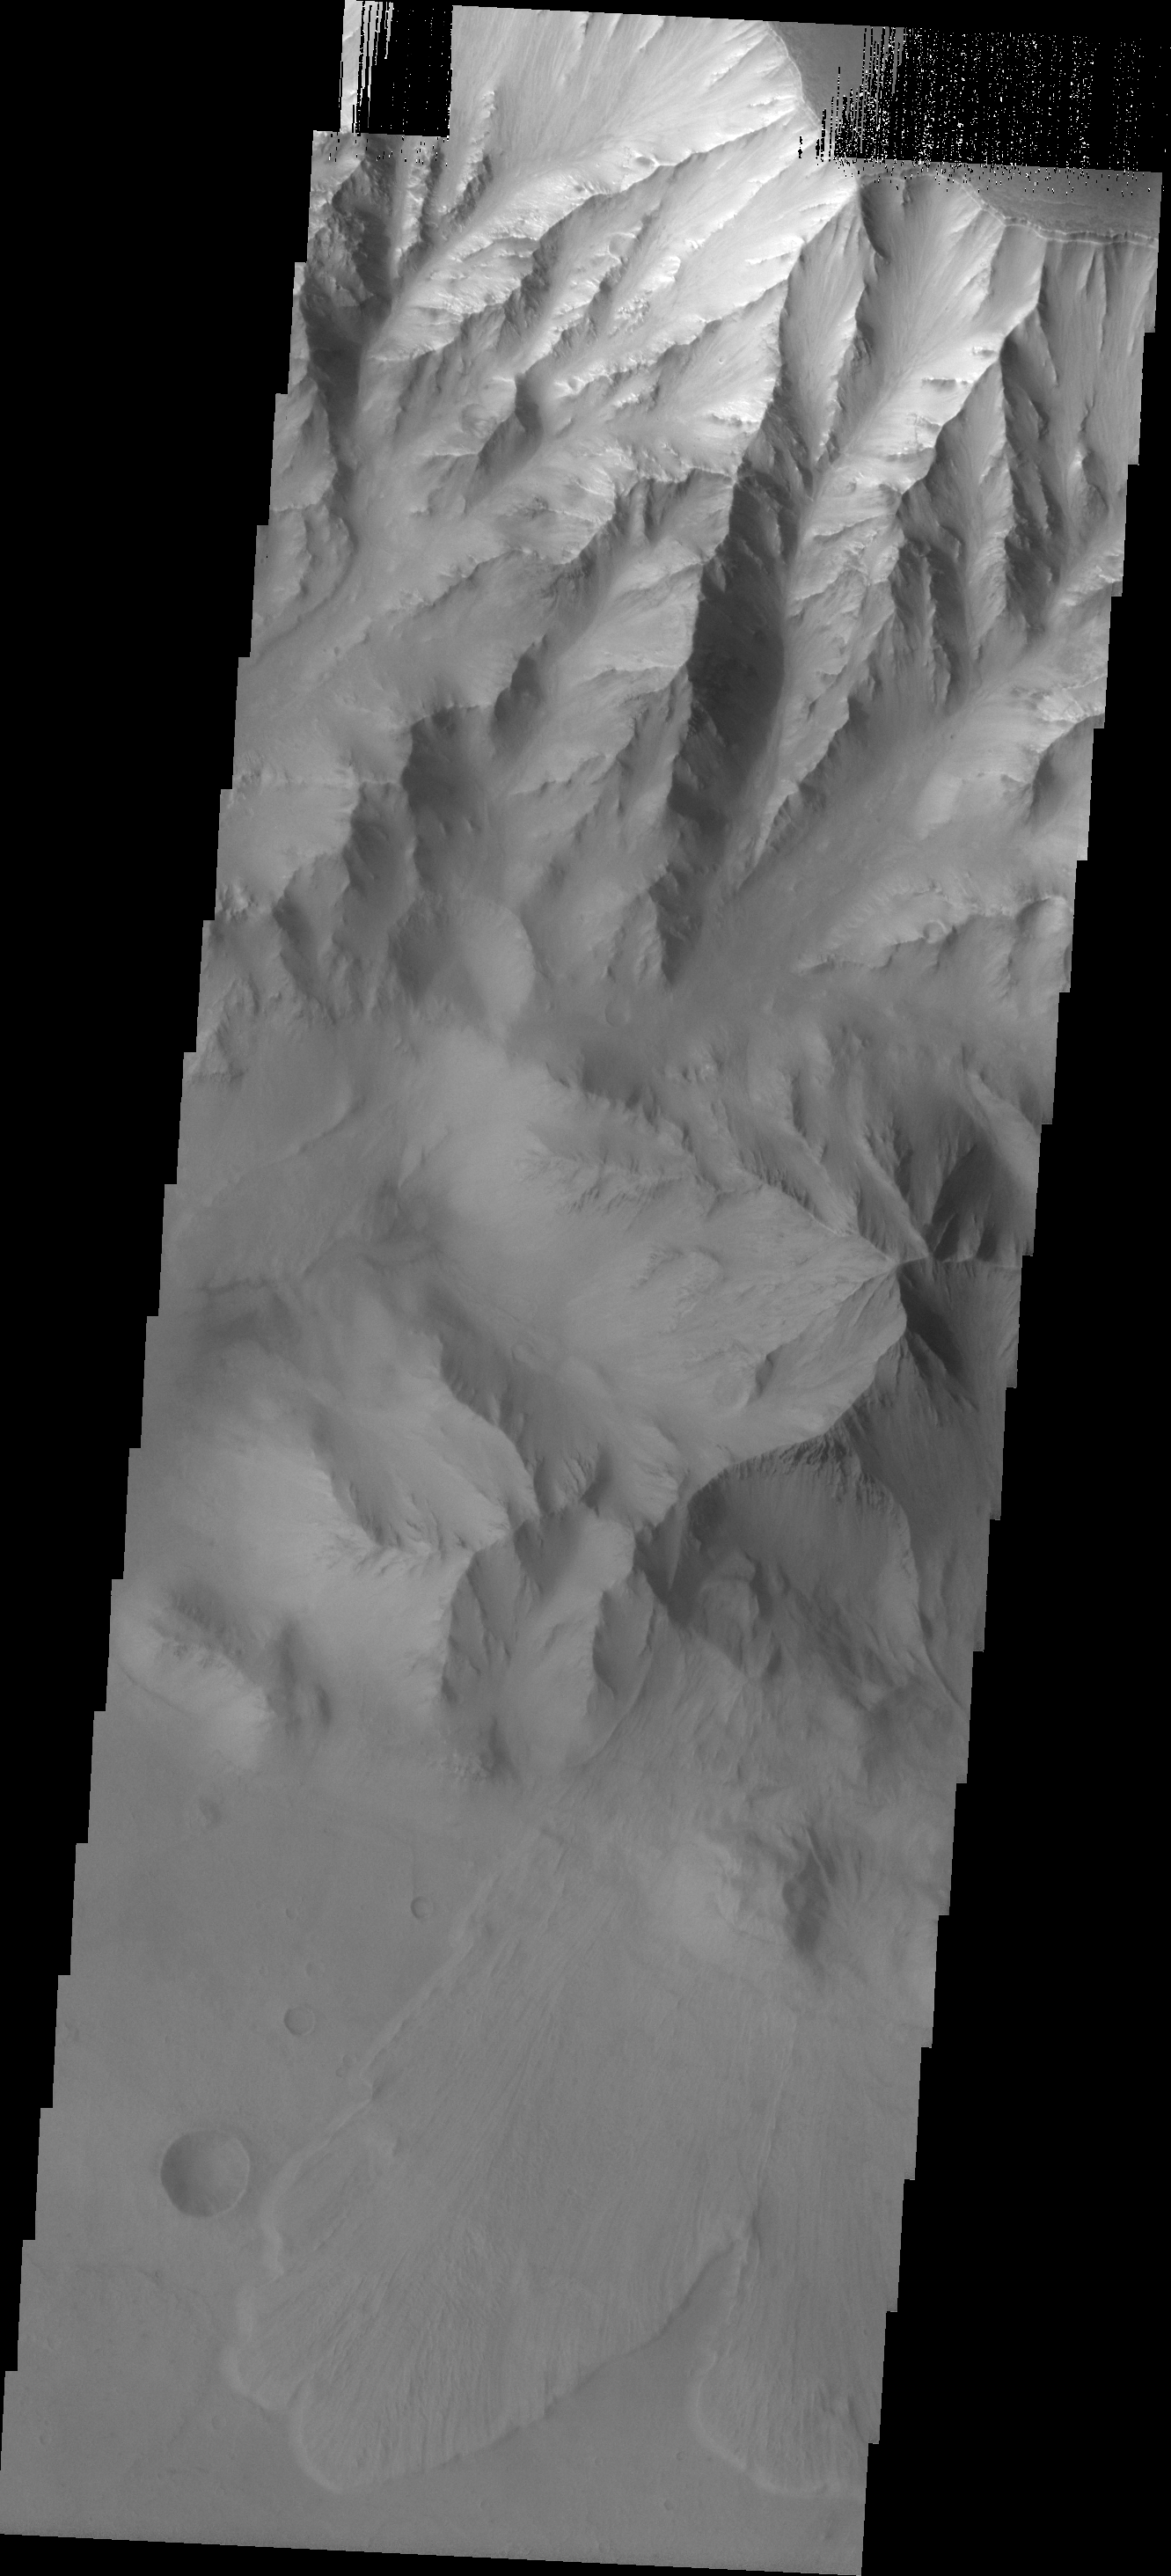

Coprates Chasma

A landslide is located at the bottom of this image of Coprates Chasma.

Image information: VIS instrument. Latitude -13.0N, Longitude 299.6E. 18 meter/pixel resolution.

Please see the THEMIS Data Citation Note for details on crediting THEMIS images.

Note: this THEMIS visual image has not been radiometrically nor geometrically calibrated for this preliminary release. An empirical correction has been performed to remove instrumental effects. A linear shift has been applied in the cross-track and down-track direction to approximate spacecraft and planetary motion. Fully calibrated and geometrically projected images will be released through the Planetary Data System in accordance with Project policies at a later time.

NASA’s Jet Propulsion Laboratory manages the 2001 Mars Odyssey mission for NASA’s Office of Space Science, Washington, D.C. The Thermal Emission Imaging System (THEMIS) was developed by Arizona State University, Tempe, in collaboration with Raytheon Santa Barbara Remote Sensing. The THEMIS investigation is led by Dr. Philip Christensen at Arizona State University. Lockheed Martin Astronautics, Denver, is the prime contractor for the Odyssey project, and developed and built the orbiter. Mission operations are conducted jointly from Lockheed Martin and from JPL, a division of the California Institute of Technology in Pasadena.

Credit: NASA/JPL/ASU